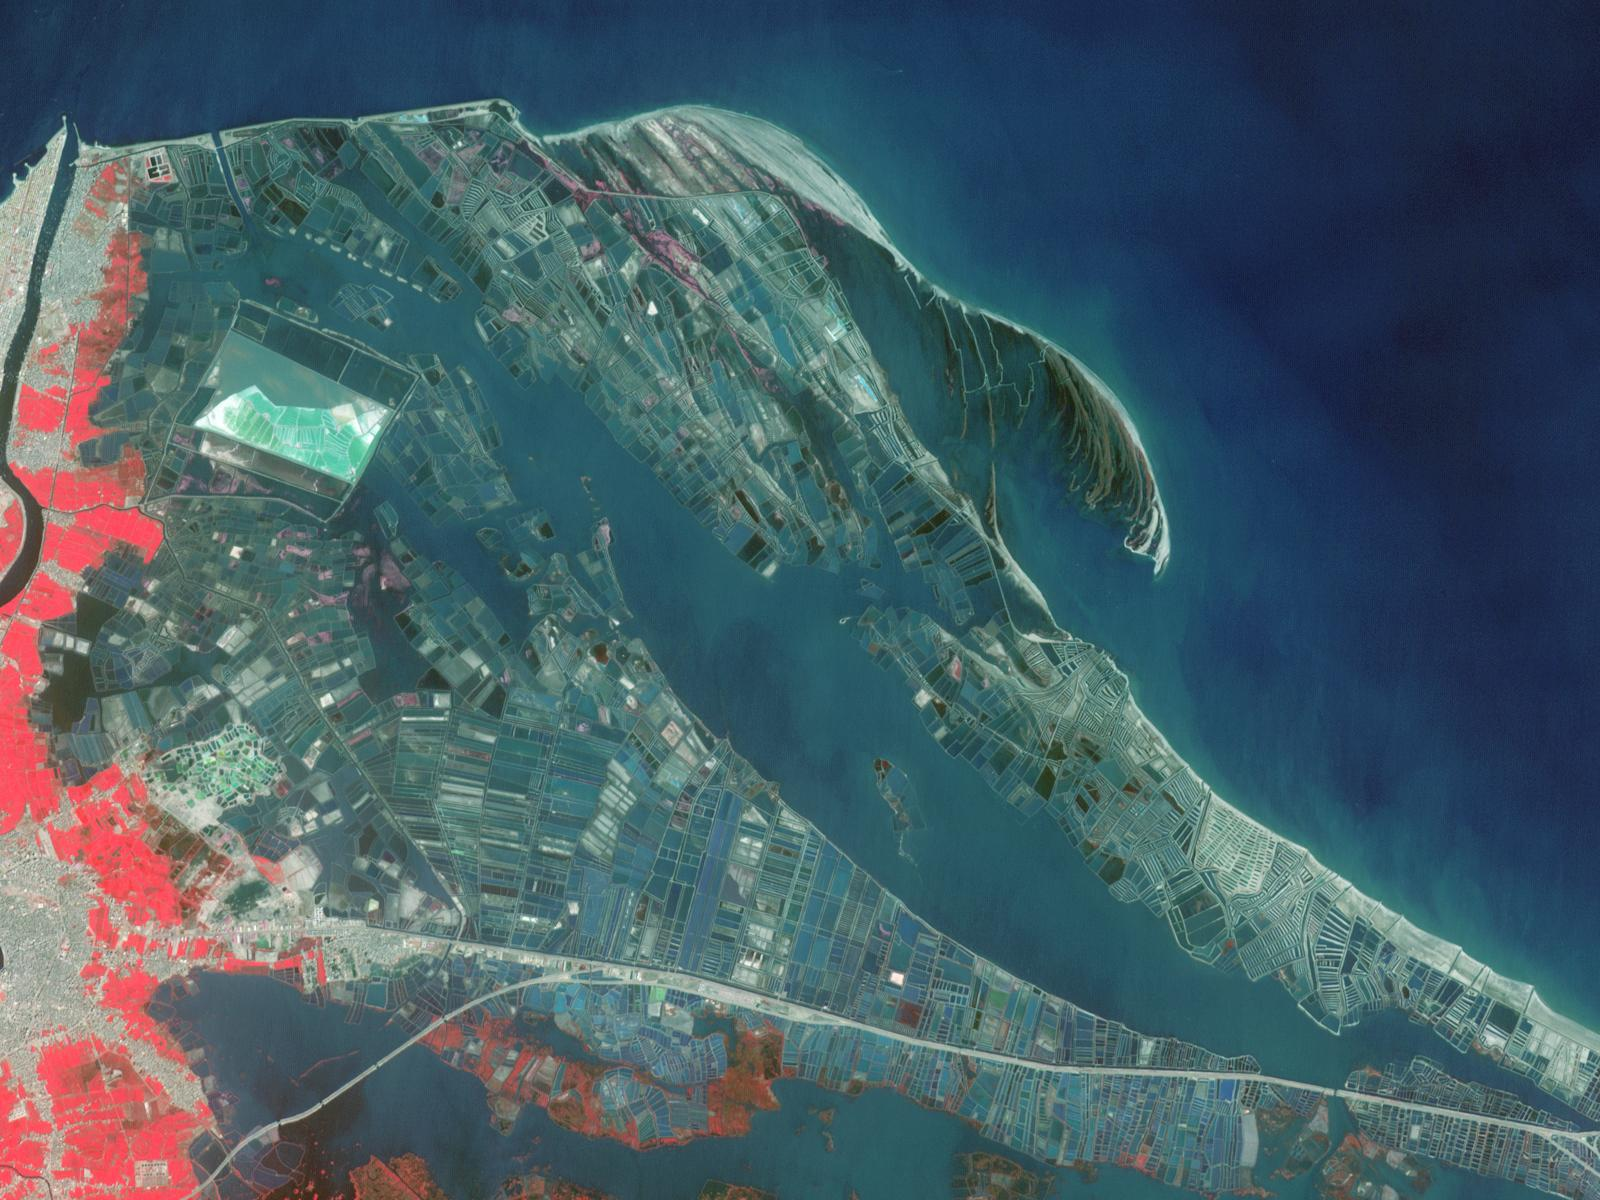

Nile Delta Fisheries, Egypt

In the last three decades, Egypt has greatly expanded its aquaculture industry along the northeast coast of the Nile Delta, mainly for fish production. The shores of the Musallas lagoon are occupied by hundreds of aquaculture ponds enclosed by a series of short dikes. The 8,000 hectares of fish ponds contribute to over half of Egypt’s aquaculture production, raising species such as mullet, seabass and sea bream. The two images were acquired by Landsat on April 22, 1987, and by ASTER on March 11, 2013. The area covered is 18 by 24 km, and is located at 31.3 degrees north, 32.1 degrees east.

With its 14 spectral bands from the visible to the thermal infrared wavelength region and its high spatial resolution of 15 to 90 meters (about 50 to 300 feet), ASTER images Earth to map and monitor the changing surface of our planet. ASTER is one of five Earth-observing instruments launched Dec. 18, 1999, on Terra. The instrument was built by Japan’s Ministry of Economy, Trade and Industry. A joint U.S./Japan science team is responsible for validation and calibration of the instrument and data products.

The broad spectral coverage and high spectral resolution of ASTER provides scientists in numerous disciplines with critical information for surface mapping and monitoring of dynamic conditions and temporal change. Example applications are: monitoring glacial advances and retreats; monitoring potentially active volcanoes; identifying crop stress; determining cloud morphology and physical properties; wetlands evaluation; thermal pollution monitoring; coral reef degradation; surface temperature mapping of soils and geology; and measuring surface heat balance.

The U.S. science team is located at NASA’s Jet Propulsion Laboratory, Pasadena, Calif. The Terra mission is part of NASA’s Science Mission Directorate, Washington, D.C.

Credit: NASA/GSFC/METI/ERSDAC/JAROS, and U.S./Japan ASTER Science Team